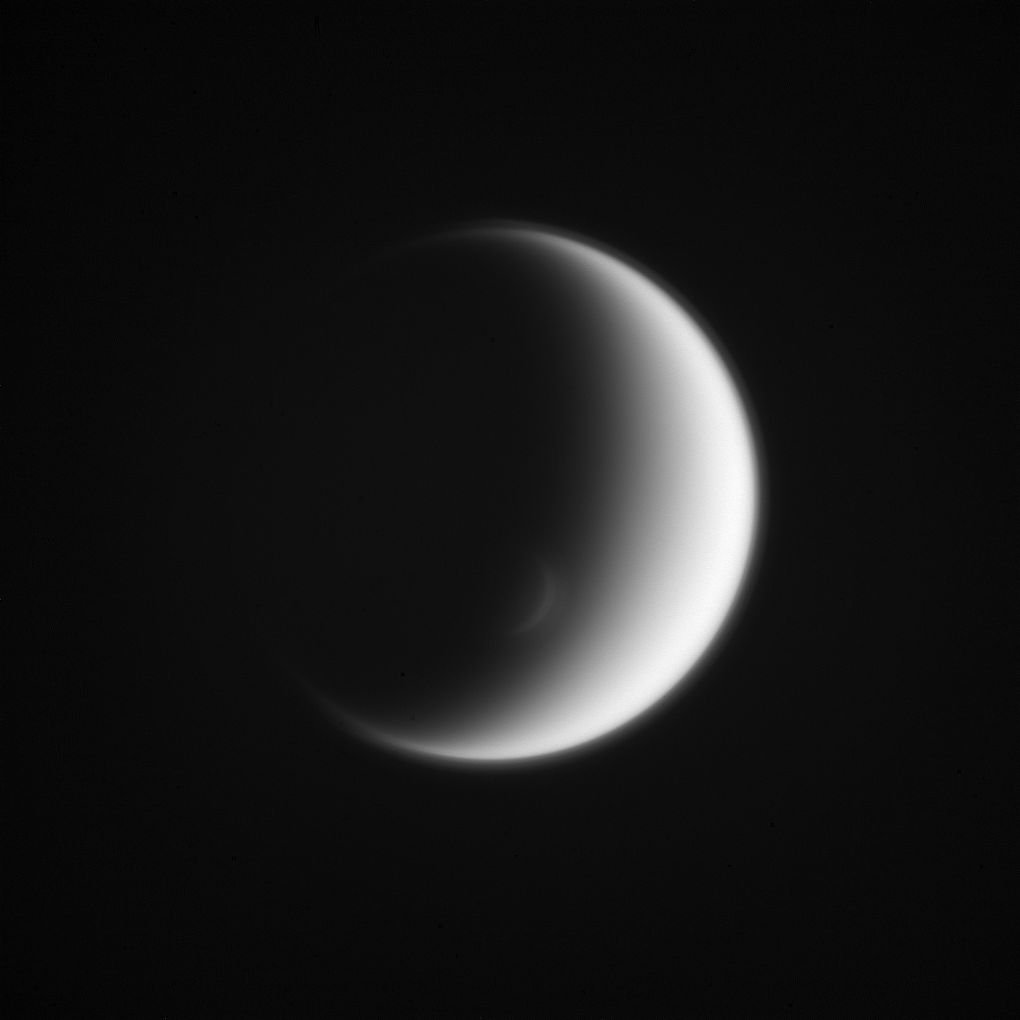

Titan’s Crescents

Titan’s south polar vortex mimics the moon itself, creating an elegant crescent within a crescent. Situated above the surrounding polar atmosphere, the raised walls along the sunward side of the vortex just catch the grazing sunlight, creating a crescent of its own.Titan (3,200 miles, or 5,150 kilometers across) is Saturn’s largest moon and possesses a dense and dynamic atmosphere. For a color image of the south polar vortex on Titan, see PIA14919. For a movie of the vortex, see PIA14920.

This view looks toward the trailing hemisphere of Titan. North on Titan is up. The image was taken with the Cassini spacecraft wide-angle camera on Dec. 1, 2013 using a spectral filter which preferentially admits wavelengths of near-infrared light centered at 939 nanometers.

The view was obtained at a distance of approximately 108,000 miles (174,000 kilometers) from Titan. Image scale is 6 miles (10 kilometers) per pixel.

The Cassini-Huygens mission is a cooperative project of NASA, the European Space Agency and the Italian Space Agency. NASA’s Jet Propulsion Laboratory, a division of the California Institute of Technology in Pasadena, manages the mission for NASA’s Science Mission Directorate, Washington. The Cassini orbiter and its two onboard cameras were designed, developed and assembled at JPL. The imaging operations center is based at the Space Science Institute in Boulder, Colo.

Credit: NASA/JPL-Caltech/Space Science Institute